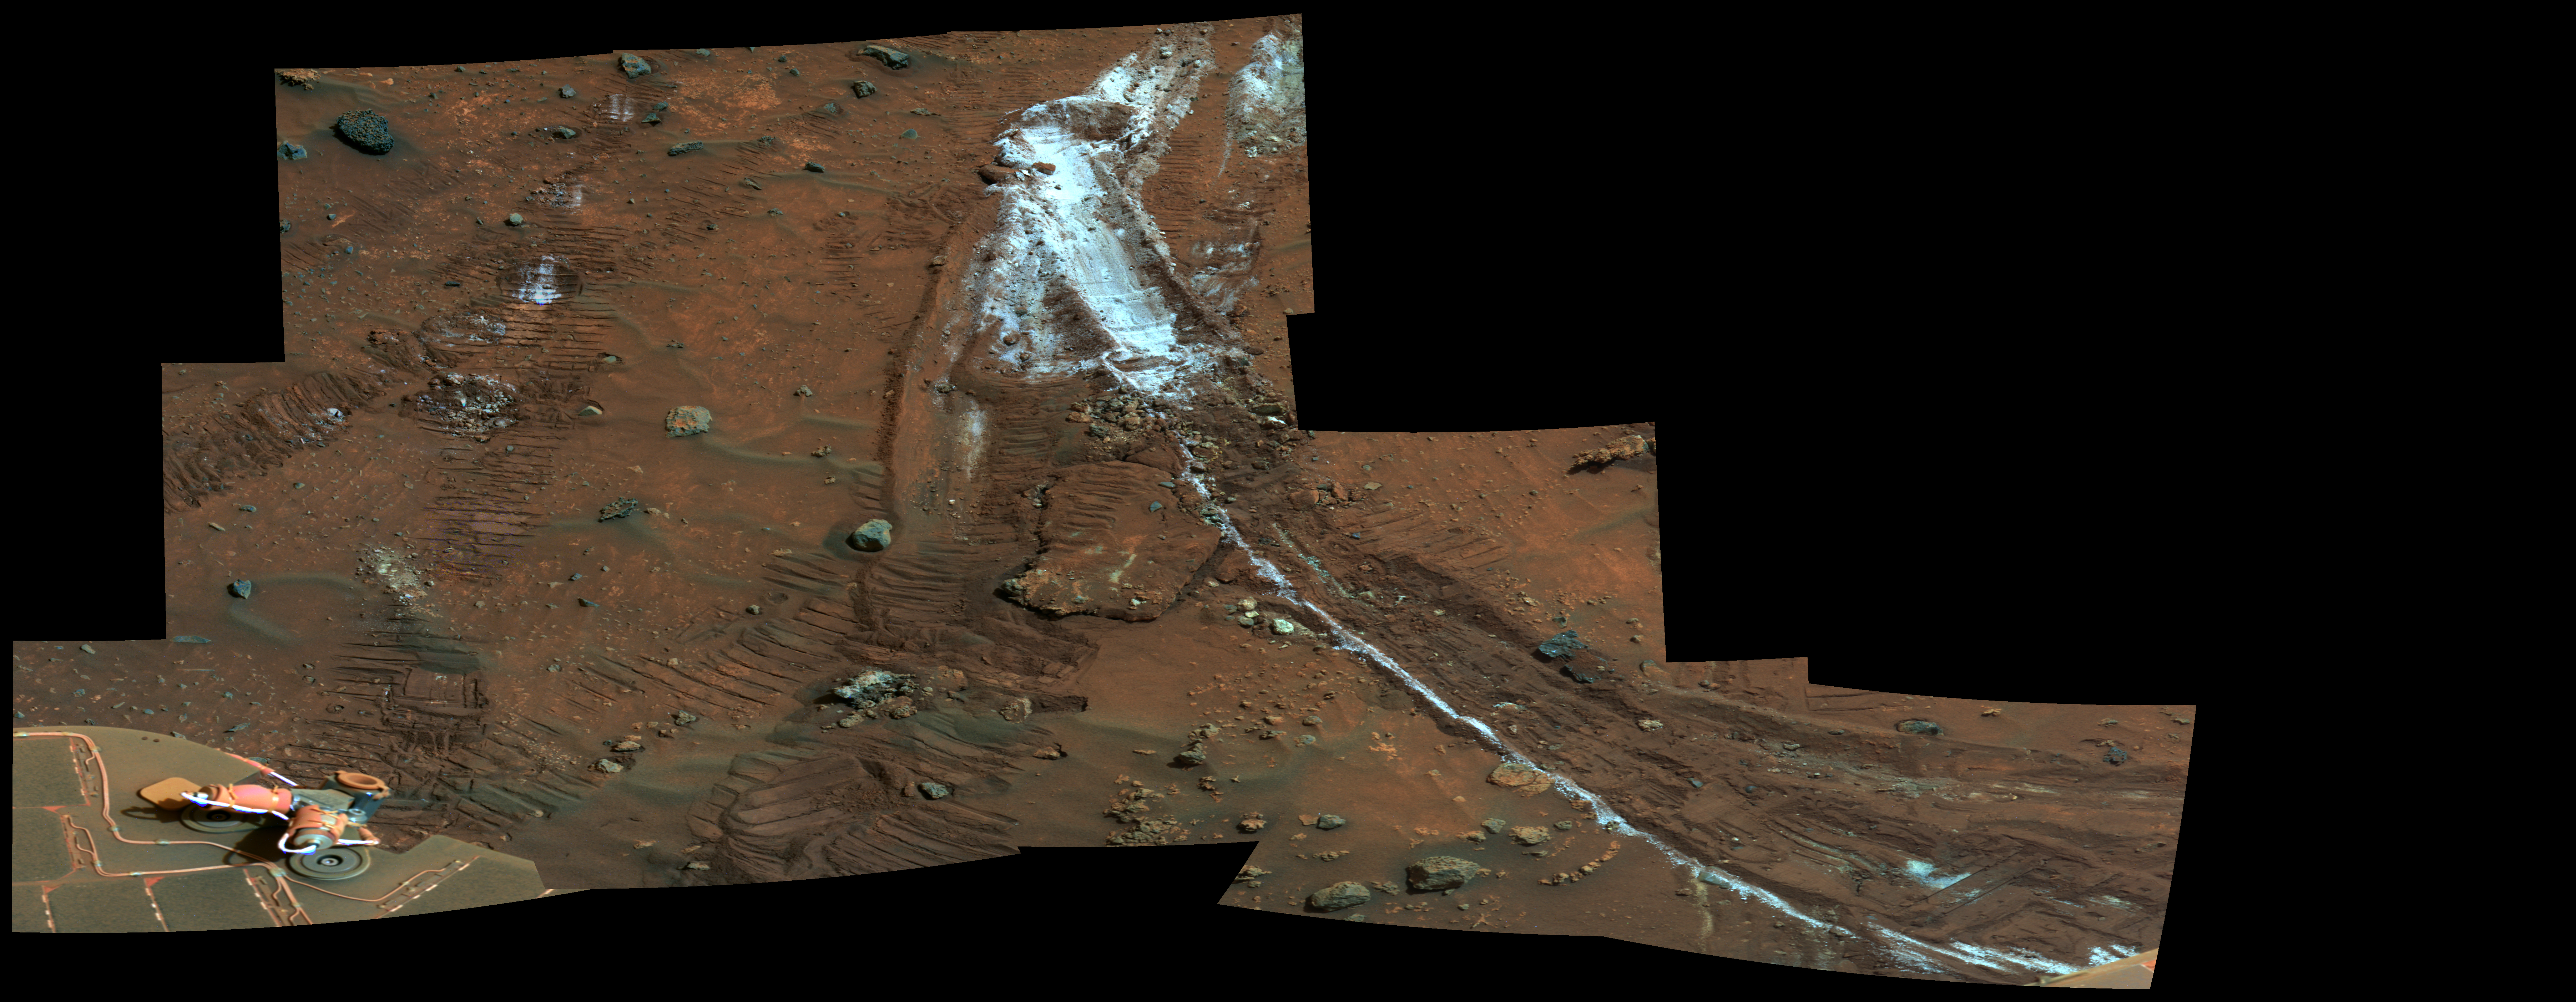

Rover’s Wheel Churns Up Bright Martian Soil (False Color)

NASA’s Mars Exploration Rover Spirit acquired this mosaic on the mission’s 1,202nd Martian day, or sol (May 21, 2007), while investigating the area east of the elevated plateau known as “Home Plate” in the “Columbia Hills.” The mosaic shows an area of disturbed soil, nicknamed “Gertrude Weise” by scientists, made by Spirit’s stuck right front wheel.

The trench exposed a patch of nearly pure silica, with the composition of opal. It could have come from either a hot-spring environment or an environment called a fumarole, in which acidic, volcanic steam rises through cracks. Either way, its formation involved water, and on Earth, both of these types of settings teem with microbial life.

The image is presented here in false color that is used to bring out subtle differences in color.

Credit: NASA/JPL-Caltech/Cornell